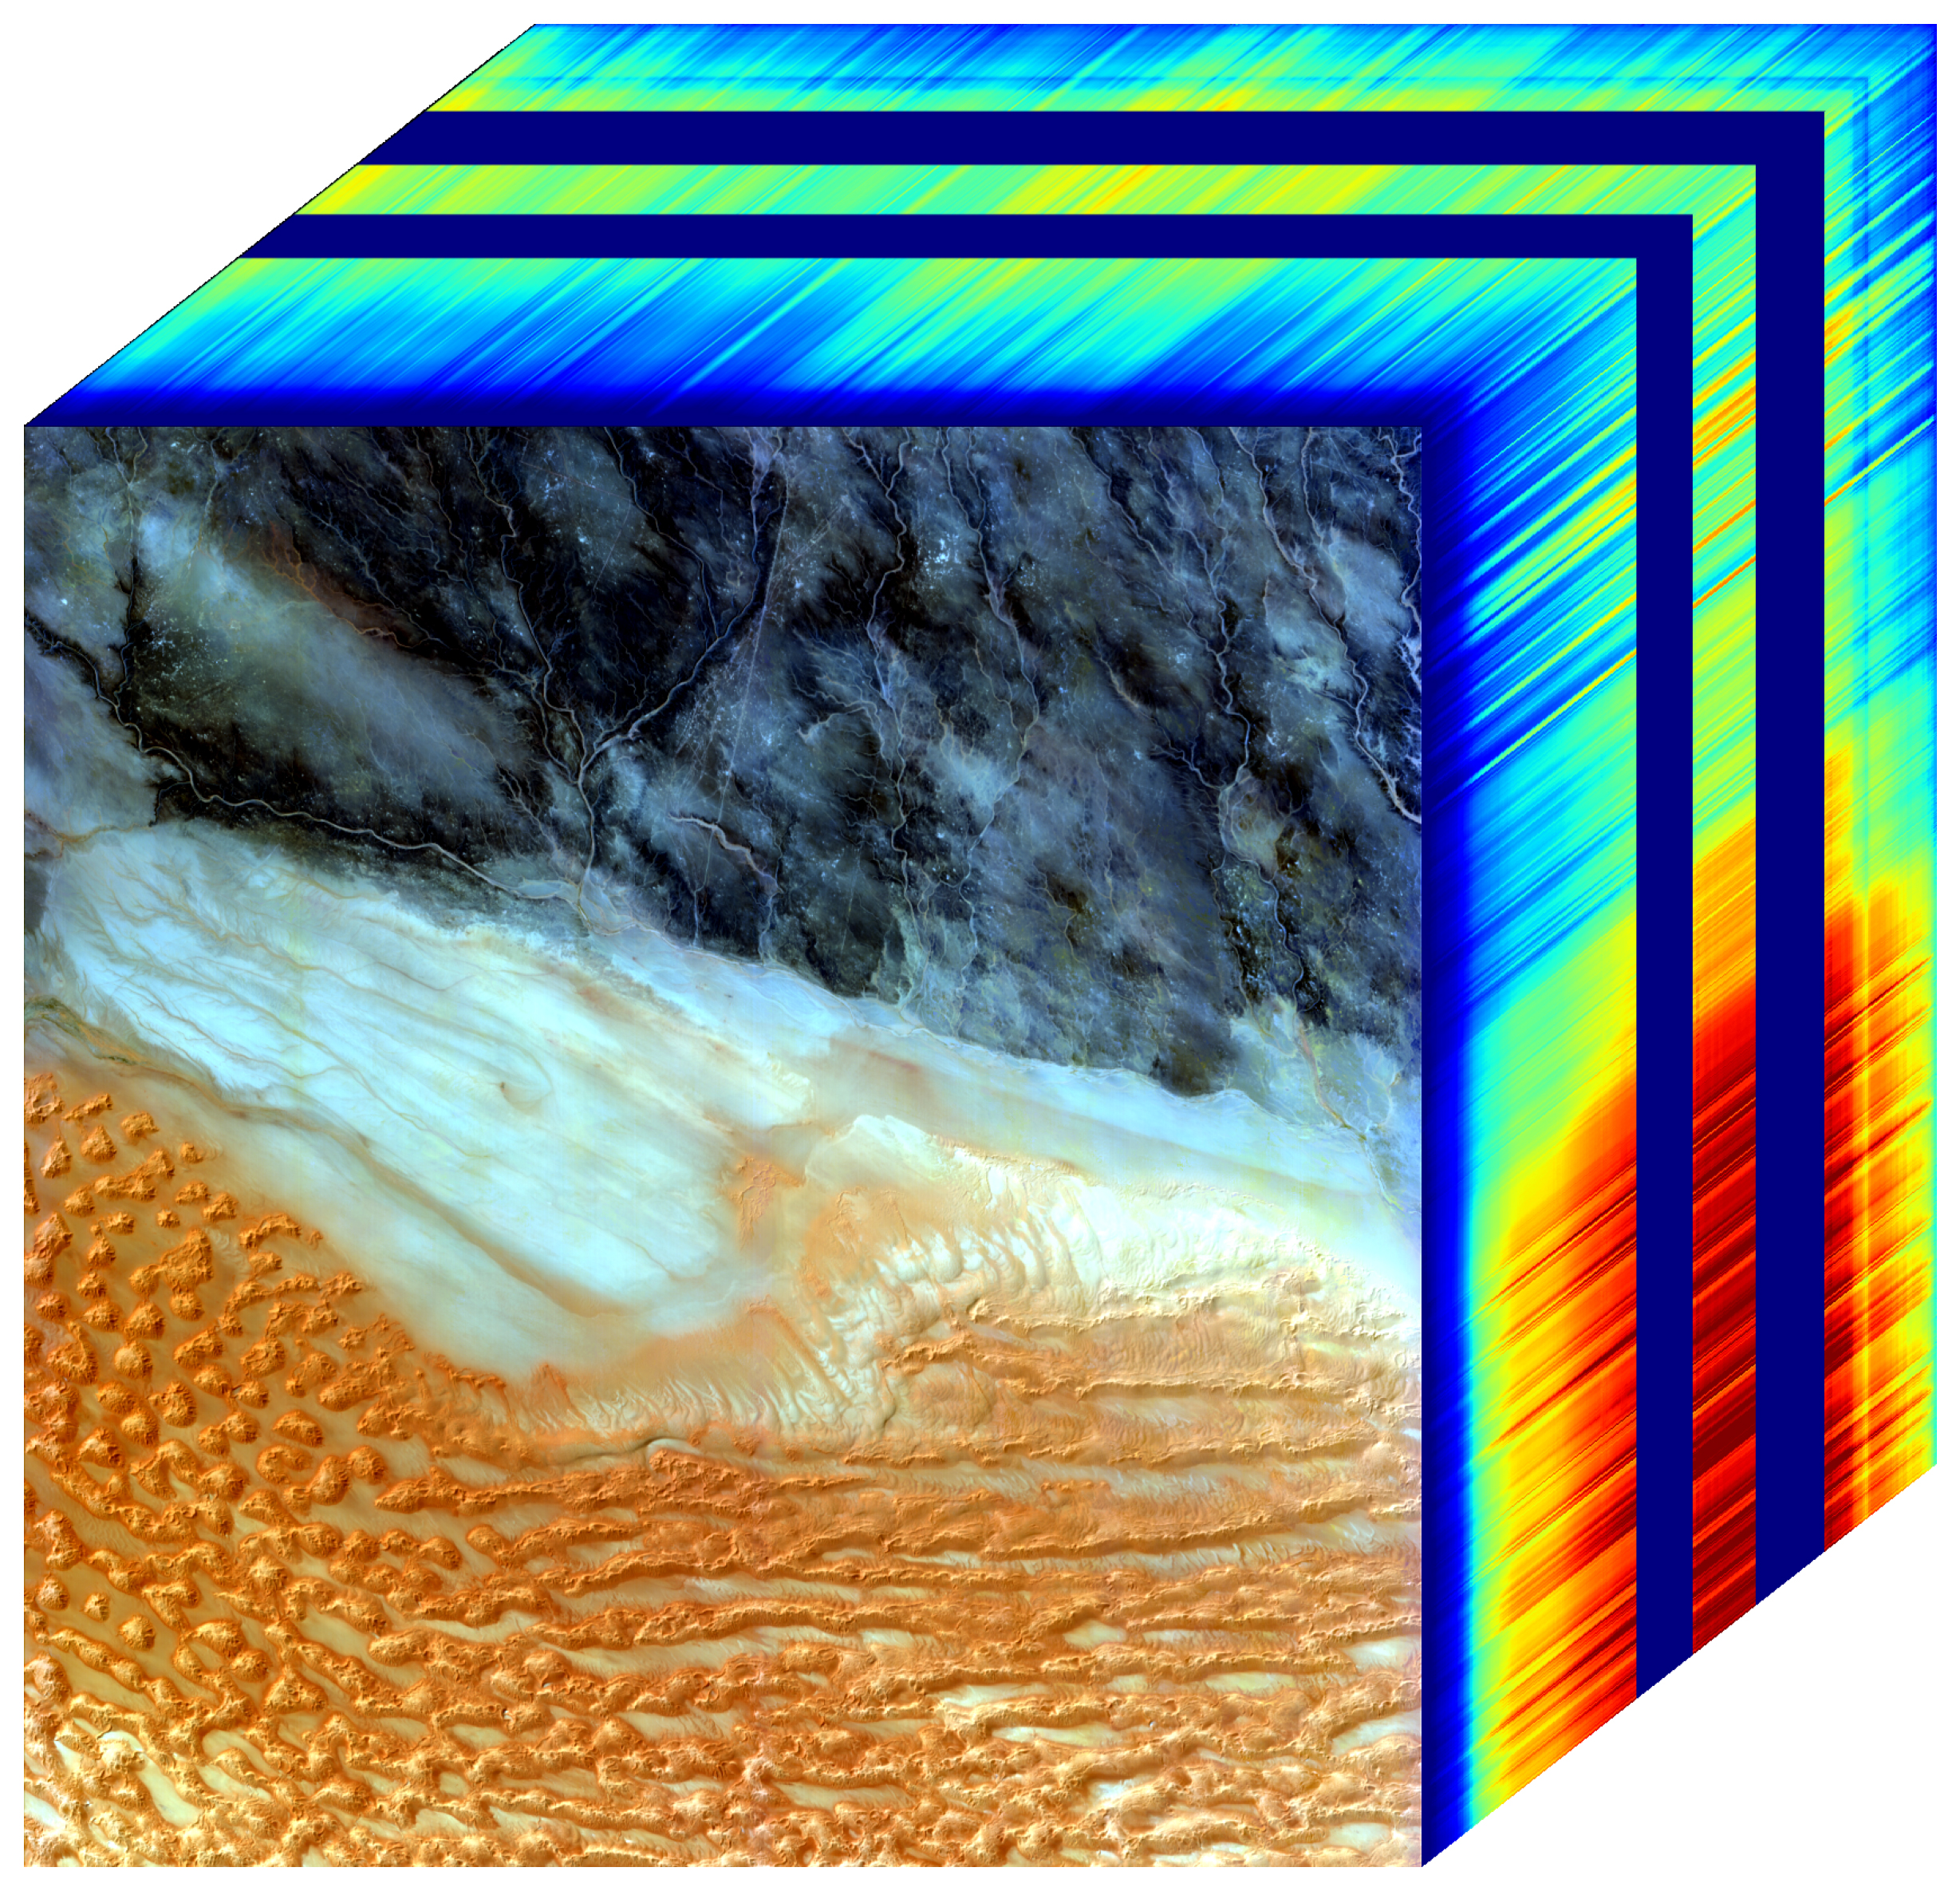

NASA’s EMIT Mission Generates Image Cube of Surface Minerals in Southwestern Libya

The front panel of this image cube features the true-color view of an area in southwest Libya observed by NASA’s Earth Surface Mineral Dust Source Investigation (EMIT) imaging spectrometer, which orbits the planet aboard the International Space Station. The side panels depict the spectral fingerprint for every point in the image, which shows an area about 500 miles (800 kilometers) south of Tripoli.

The instrument works by measuring reflected solar energy from Earth across hundreds of wavelengths, from the visible to the infrared range of the spectrum. The intensity of the reflected light varies by wavelength based on the material. Scientists use these patterns, called spectral fingerprints, to identify surface minerals and pinpoint their locations on a map.

The cube is among the first created by scientists with EMIT data. Analysis of the patterns indicated that the surface contains kaolinite, a light-colored clay mineral, and goethite and hematite, two varieties of iron oxide, which is darker.

When dust from the kaolinite-dominated areas is lofted into the atmosphere, the particles tend to scatter sunlight and reflect it back to space, cooling the air. The opposite effect occurs with airborne particles of iron oxide, which tend to absorb heat and warm the surrounding air.

Over the course of its 12-month mission, EMIT will collect measurements of 10 important surface minerals – kaolinite, hematite, goethite, illite, vermiculite, calcite, dolomite, montmorillonite, chlorite, and gypsum – in arid regions between 50-degree south and north latitudes in Africa, Asia, North and South America, and Australia. The data EMIT collects will help scientists better understand the role of airborne dust particles in heating and cooling Earth’s atmosphere on global and regional scales.

EMIT was developed at NASA’s Jet Propulsion Laboratory, which is managed for the agency by Caltech in Pasadena, California. It launched to the space station in July 2022.

Credit: NASA/JPL-Caltech